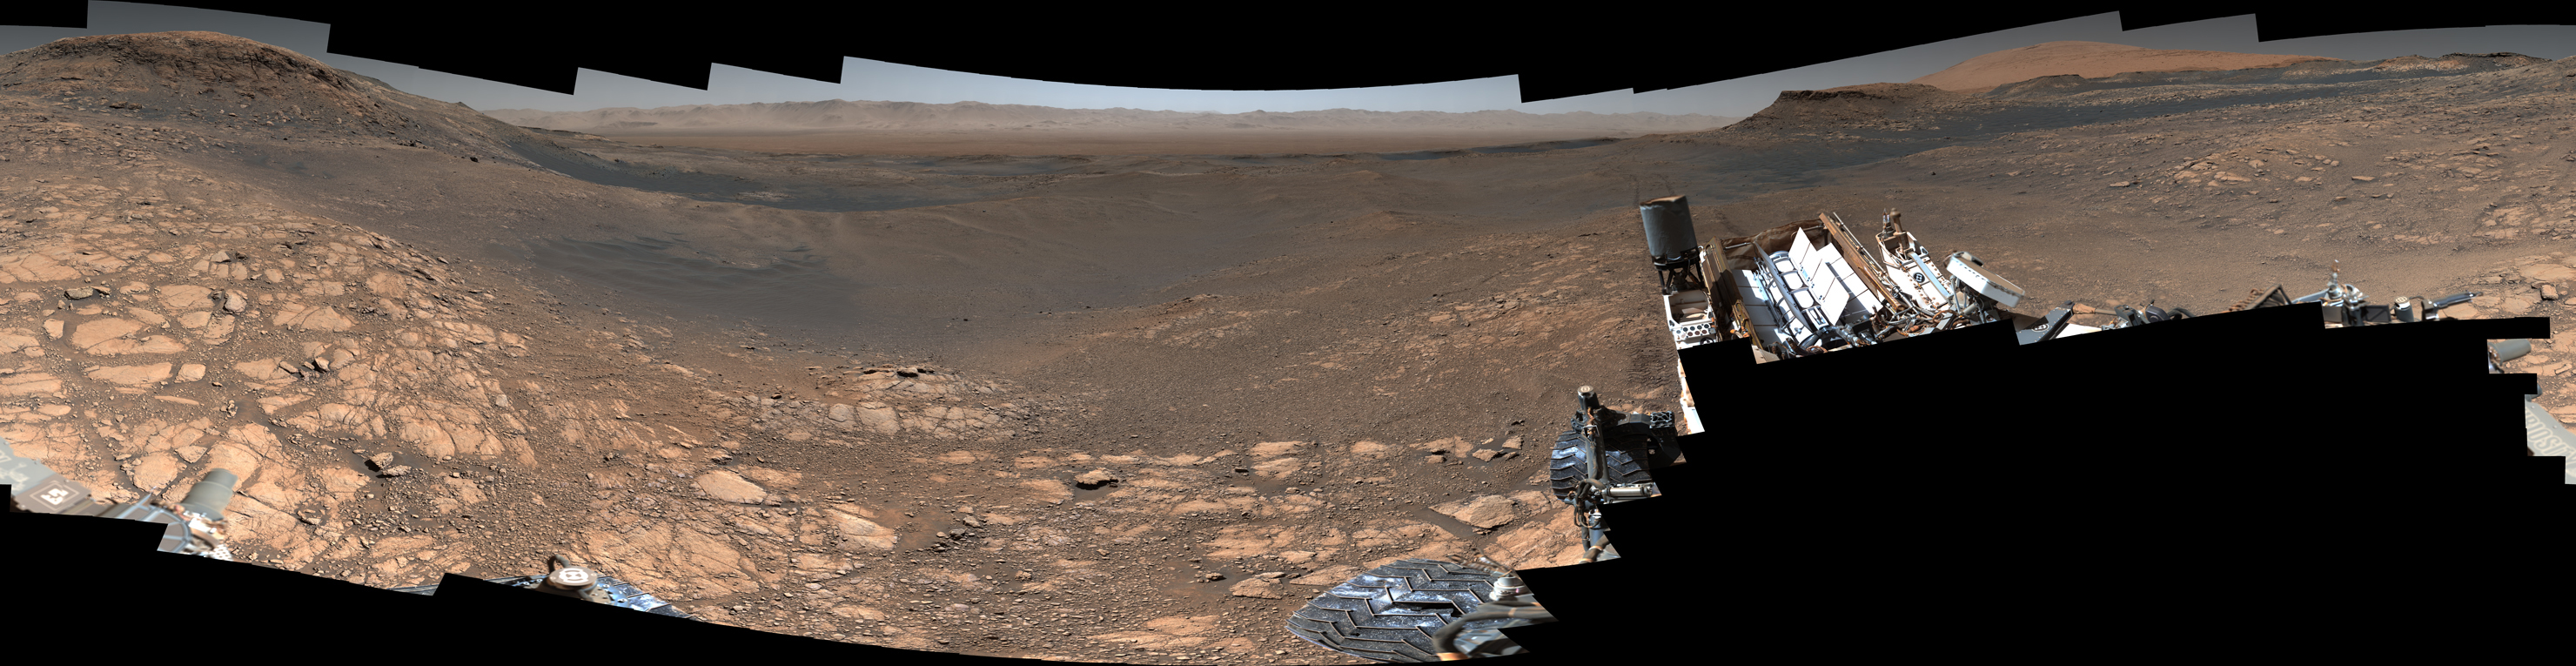

Curiosity’s 1.8-Billion-Pixel Panorama

Figure 1

NASA’s Curiosity rover captured its highest-resolution panorama yet of the Martian surface between Nov. 24 and Dec. 1, 2019. A version without the rover contains nearly 1.8 billion pixels; a version with the rover contains nearly 650 million pixels. Both versions are composed of more than 1,000 images that were carefully assembled over the following months.

The rover’s Mast Camera, or Mastcam, used its telephoto lens to produce the panorama and relied on its medium-angle lens to produce a lower-resolution panorama that includes the rover’s deck and robotic arm.

Malin Space Science Systems in San Diego built and operates Mastcam. A division of Caltech, NASA’s Jet Propulsion Laboratory manages the Mars Science Laboratory mission for the agency’s Science Mission Directorate in Washington and built the Curiosity rover.

Credit: NASA/JPL-Caltech/MSSS